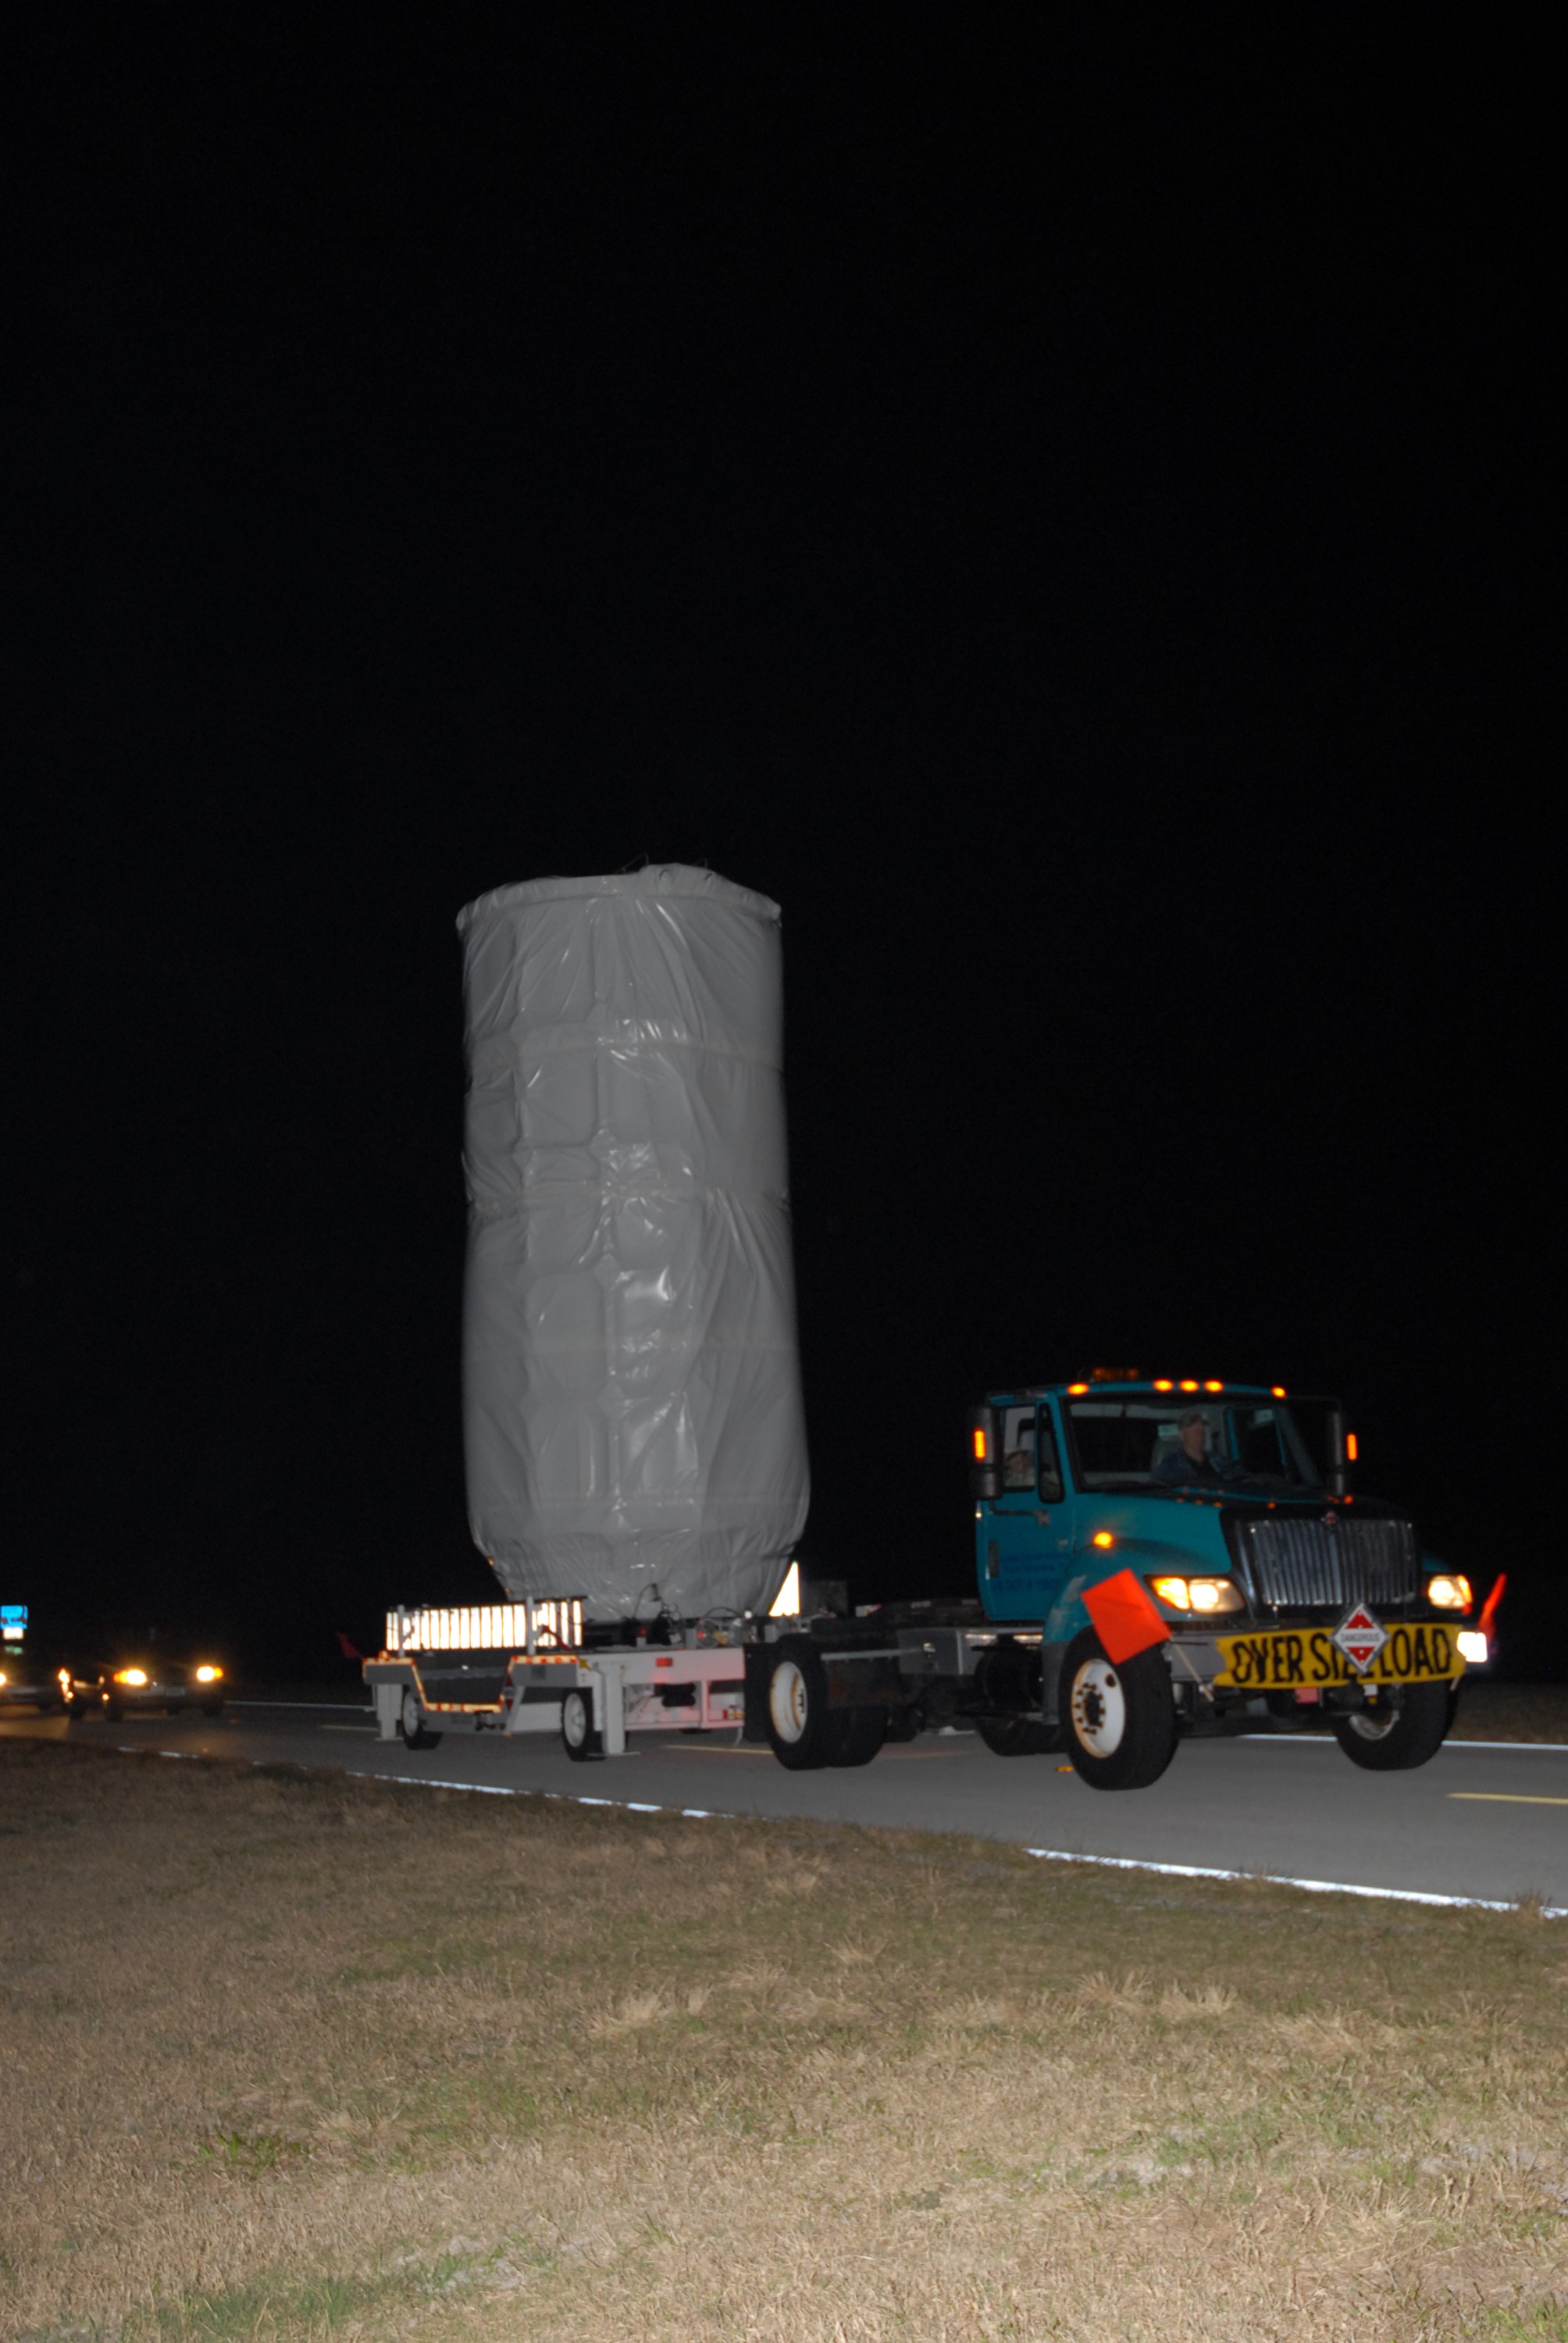

CAPE CANAVERAL, Fla. – NASA's Kepler spacecraft, enclosed in a canister and protective cover, travels by truck to Launch Pad 17-B at Cape Canaveral Air Force Station. The liftoff of Kepler aboard a Delta II rocket is currently targeted for 10:48 p.m. EST March 5 from Pad 17-B. Kepler is designed to survey more than 100,000 stars in our galaxy to determine the number of sun-like stars that have Earth-size and larger planets, including those that lie in a star's "habitable zone," a region where liquid water, and perhaps life, could exist. If these Earth-size worlds do exist around stars like our sun, Kepler is expected to be the first to find them and the first to measure how common they are.

Credit: NASA/Jack Pfaller